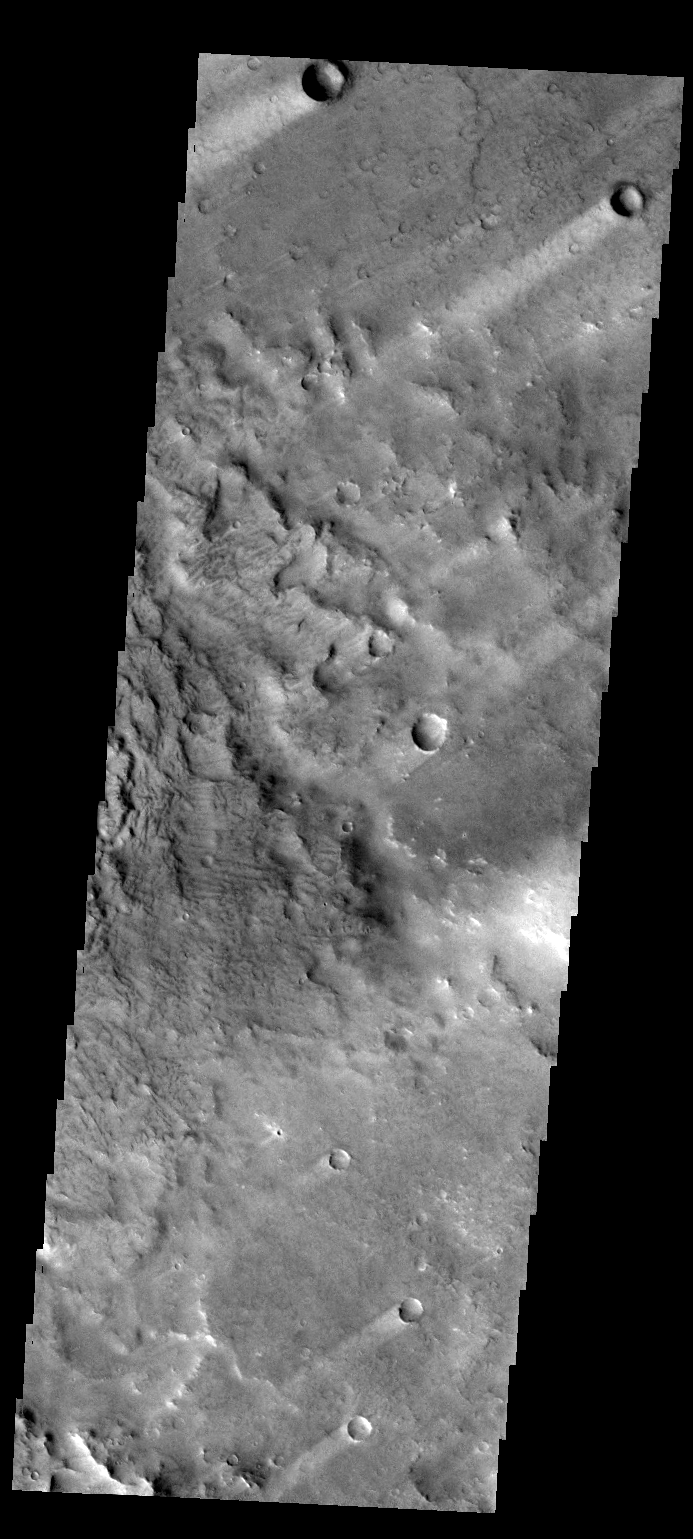

Windstreaks

The windstreaks in this VIS image are located in Terra Sabaea.

Credit: NASA/JPL-Caltech/ASU